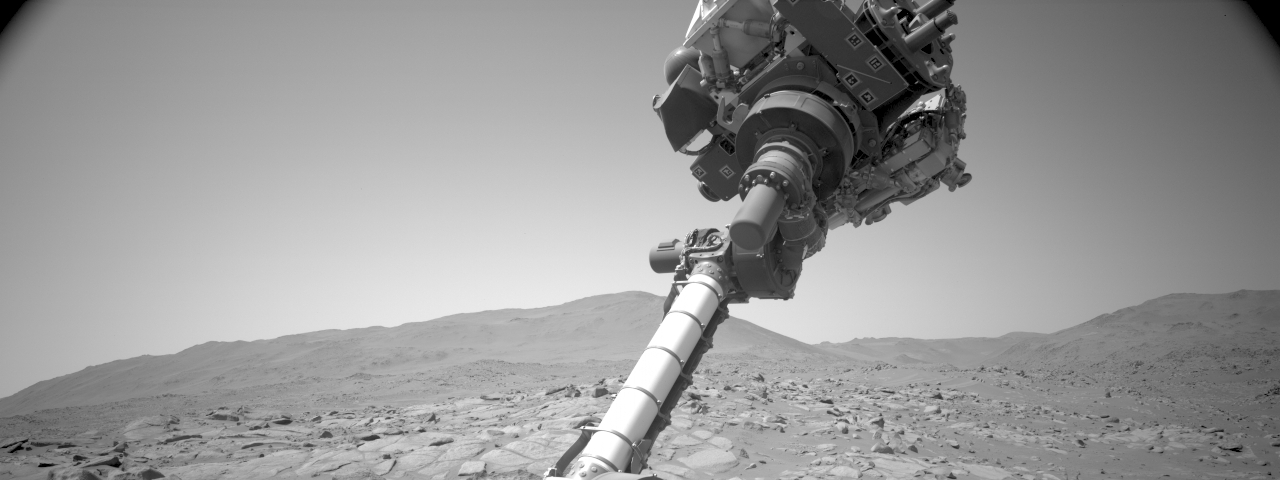

Checking the Cover on Perseverance’s SHERLOC

Video from a navigation camera aboard NASA’s Perseverance Mars rover shows the position of a cover on the SHERLOC (Scanning Habitable Environments with Raman & Luminescence for Organics and Chemicals) instrument. During the video, the rover’s robotic arm was commanded to move, allowing mission engineers to observe whether the cover for the Autofocus and Context Imager (ACI) camera would change position independent of the commanded motion. The imagery – acquired Jan. 23, 2024 (the 1,041 Martian day, or sol, of the mission) – indicated that the cover was not responsive.

On Jan. 6, 2024, a movable lens cover designed to protect the instrument’s spectrometer and one of its cameras from dust became frozen in a position that prevented SHERLOC from collecting data. The rover team found a way to address the issue and confirmed the instrument is working on June 17, 2024.

A key objective for Perseverance’s mission on Mars is astrobiology, including the search for signs of ancient microbial life. The rover is also characterizing the planet’s geology and past climate, which paves the way for human exploration of the Red Planet. JPL, which is managed for NASA by Caltech in Pasadena, California, built and manages operations of the Perseverance rover.

Credit: NASA/JPL-Caltech